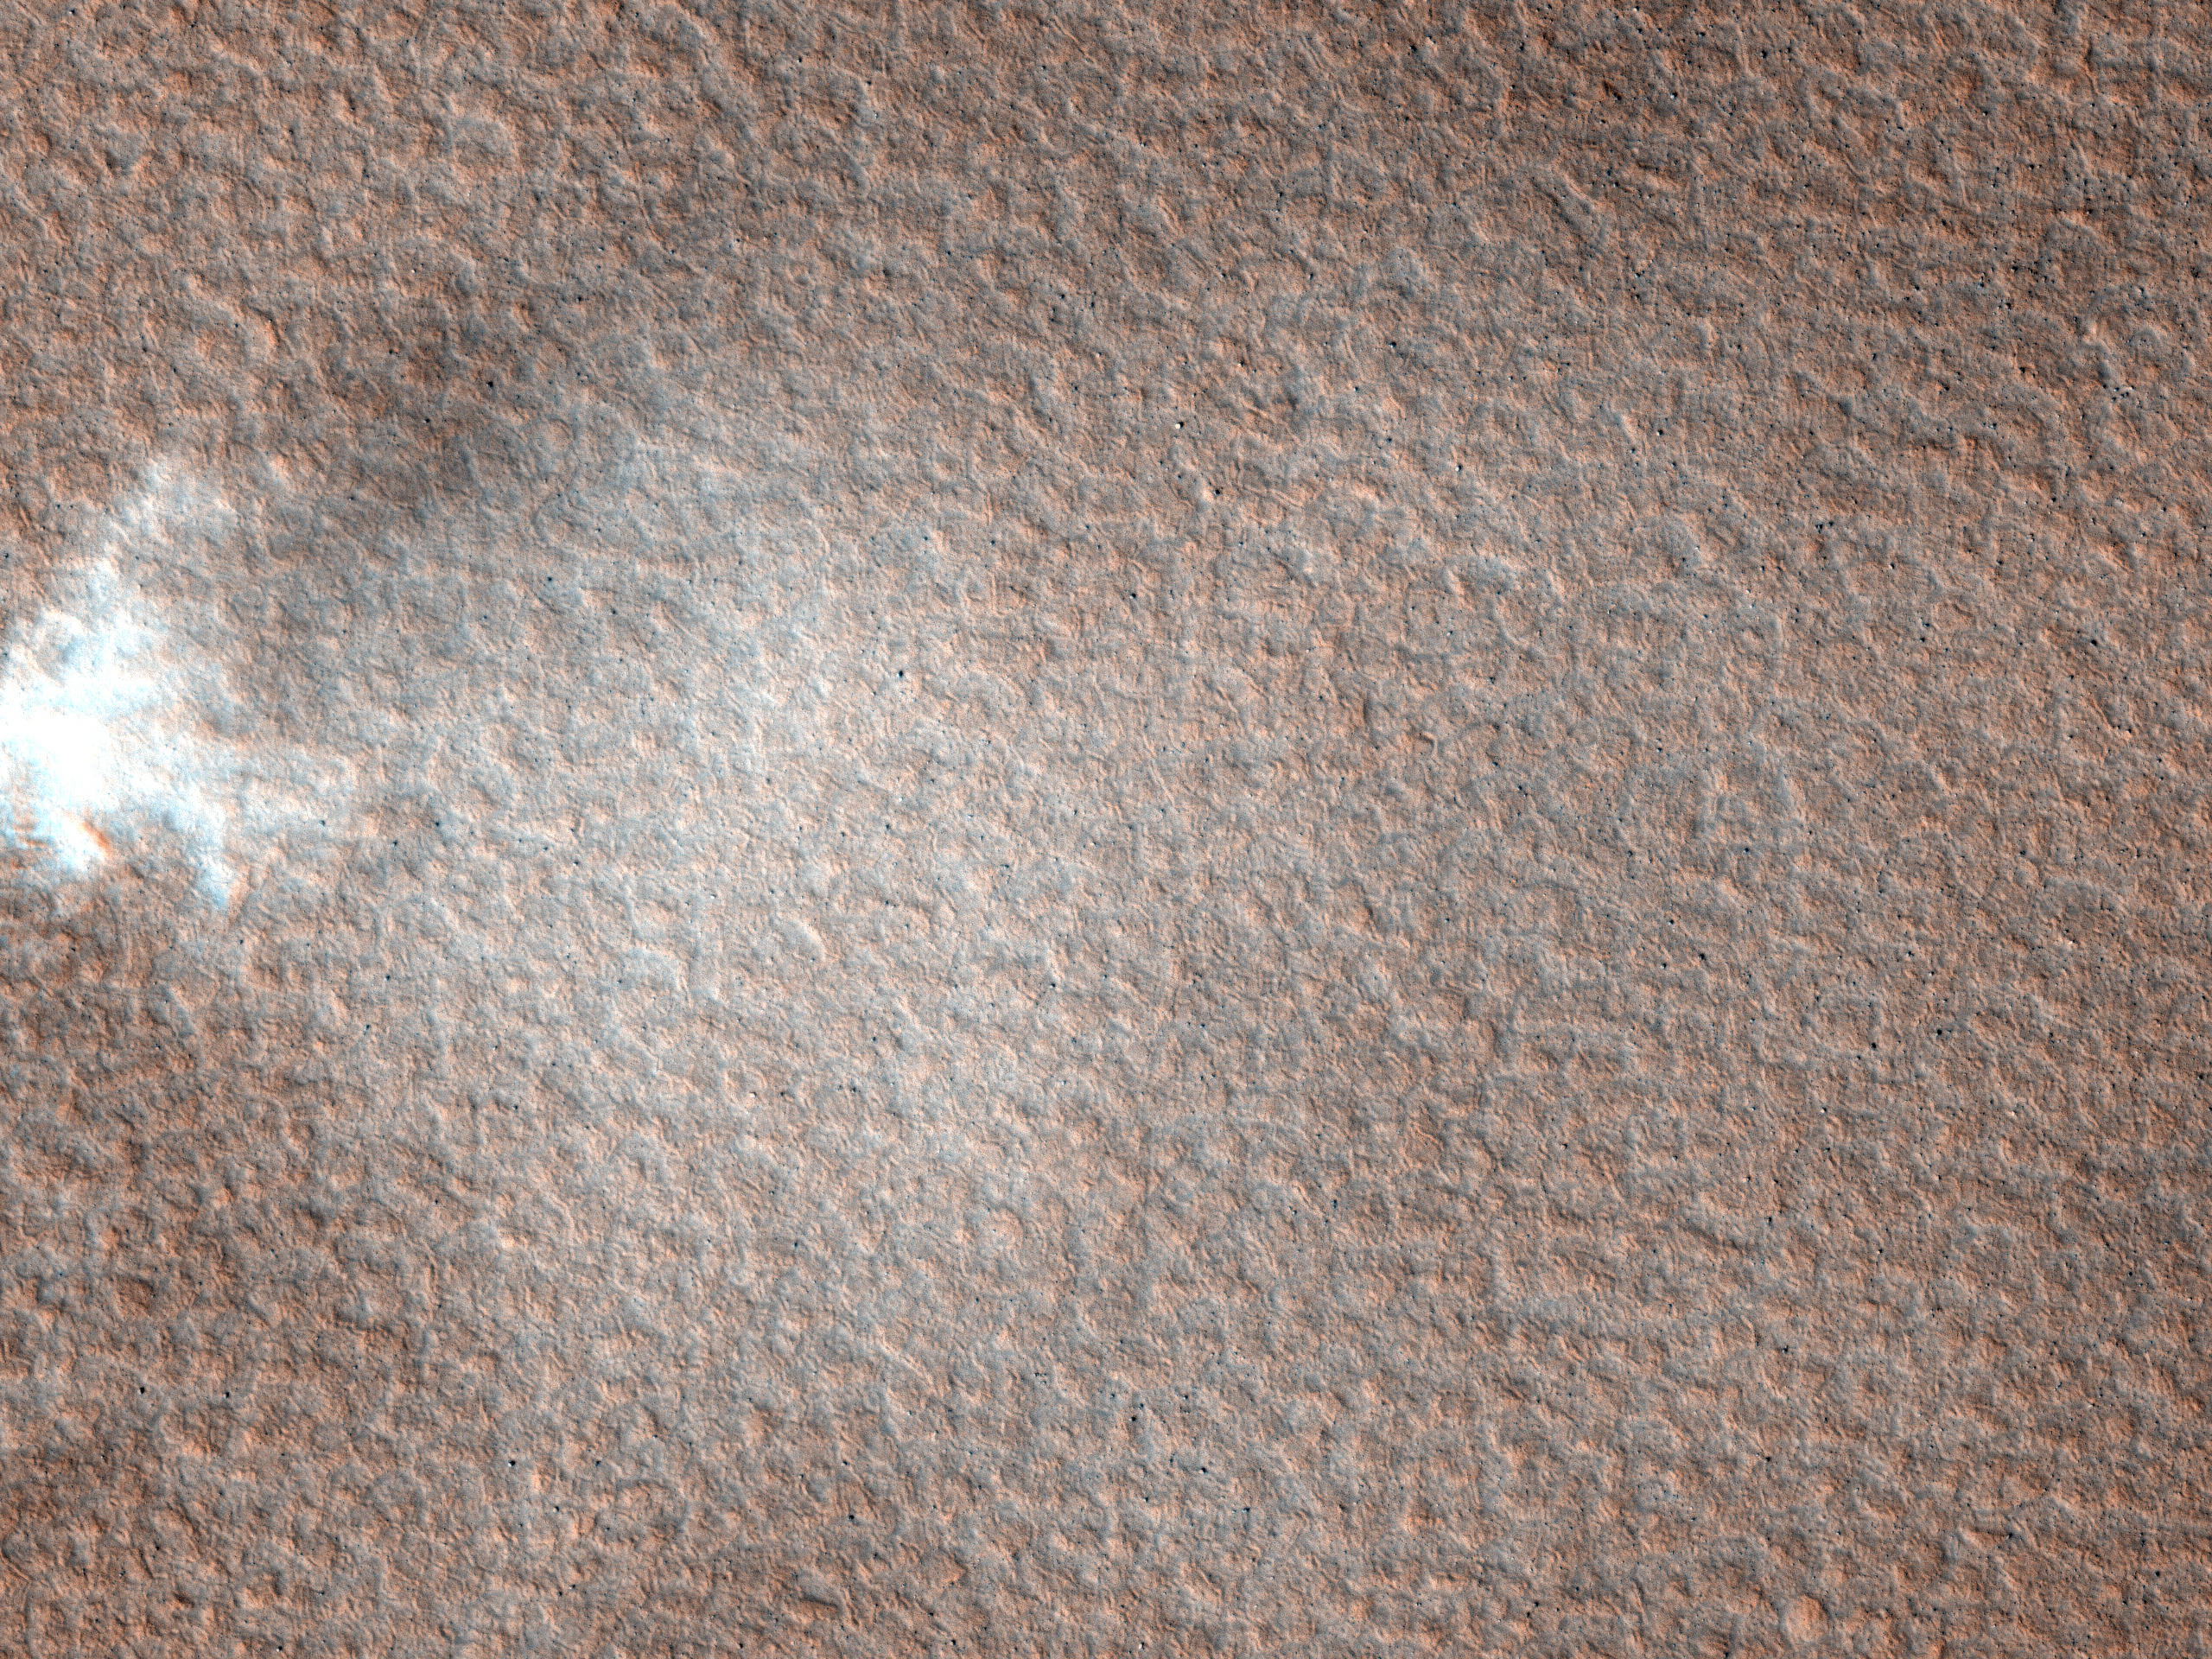

Record-Breaking Dust Devil Caught in the Act

Original release date March 17, 2010.

Sometimes HiRISE finds something unexpected.

This image was targeted to study knobs in Mars’ northern plains, just north of Scandia Crater. The knobs are clearly imaged, but what surprised scientists was a dust devil visible in the south-central part of the image (see inset above).

As on Earth, dust devils form when ground heated by sunlight warms the air above it. The hot air rises, forming an updraft accompanied by vortical motions. Because warm ground is a requirement, dust devils on Mars generally form in late spring to summer, especially at high latitudes.

This image was taken in early spring (2010), at a latitude of 61 degrees North. No dust devil has been seen this far from the equator at such an early season before.

The University of Arizona, Tucson, operates the HiRISE camera, which was built by Ball Aerospace & Technologies Corp., Boulder, Colo. NASA’s Jet Propulsion Laboratory, a division of the California Institute of Technology, Pasadena, manages the Mars Reconnaissance Orbiter for the NASA Science Mission Directorate, Washington. Lockheed Martin Space Systems, Denver, is the spacecraft development and integration contractor for the project and built the spacecraft.

Credit: NASA/JPL-Caltech/University of Arizona